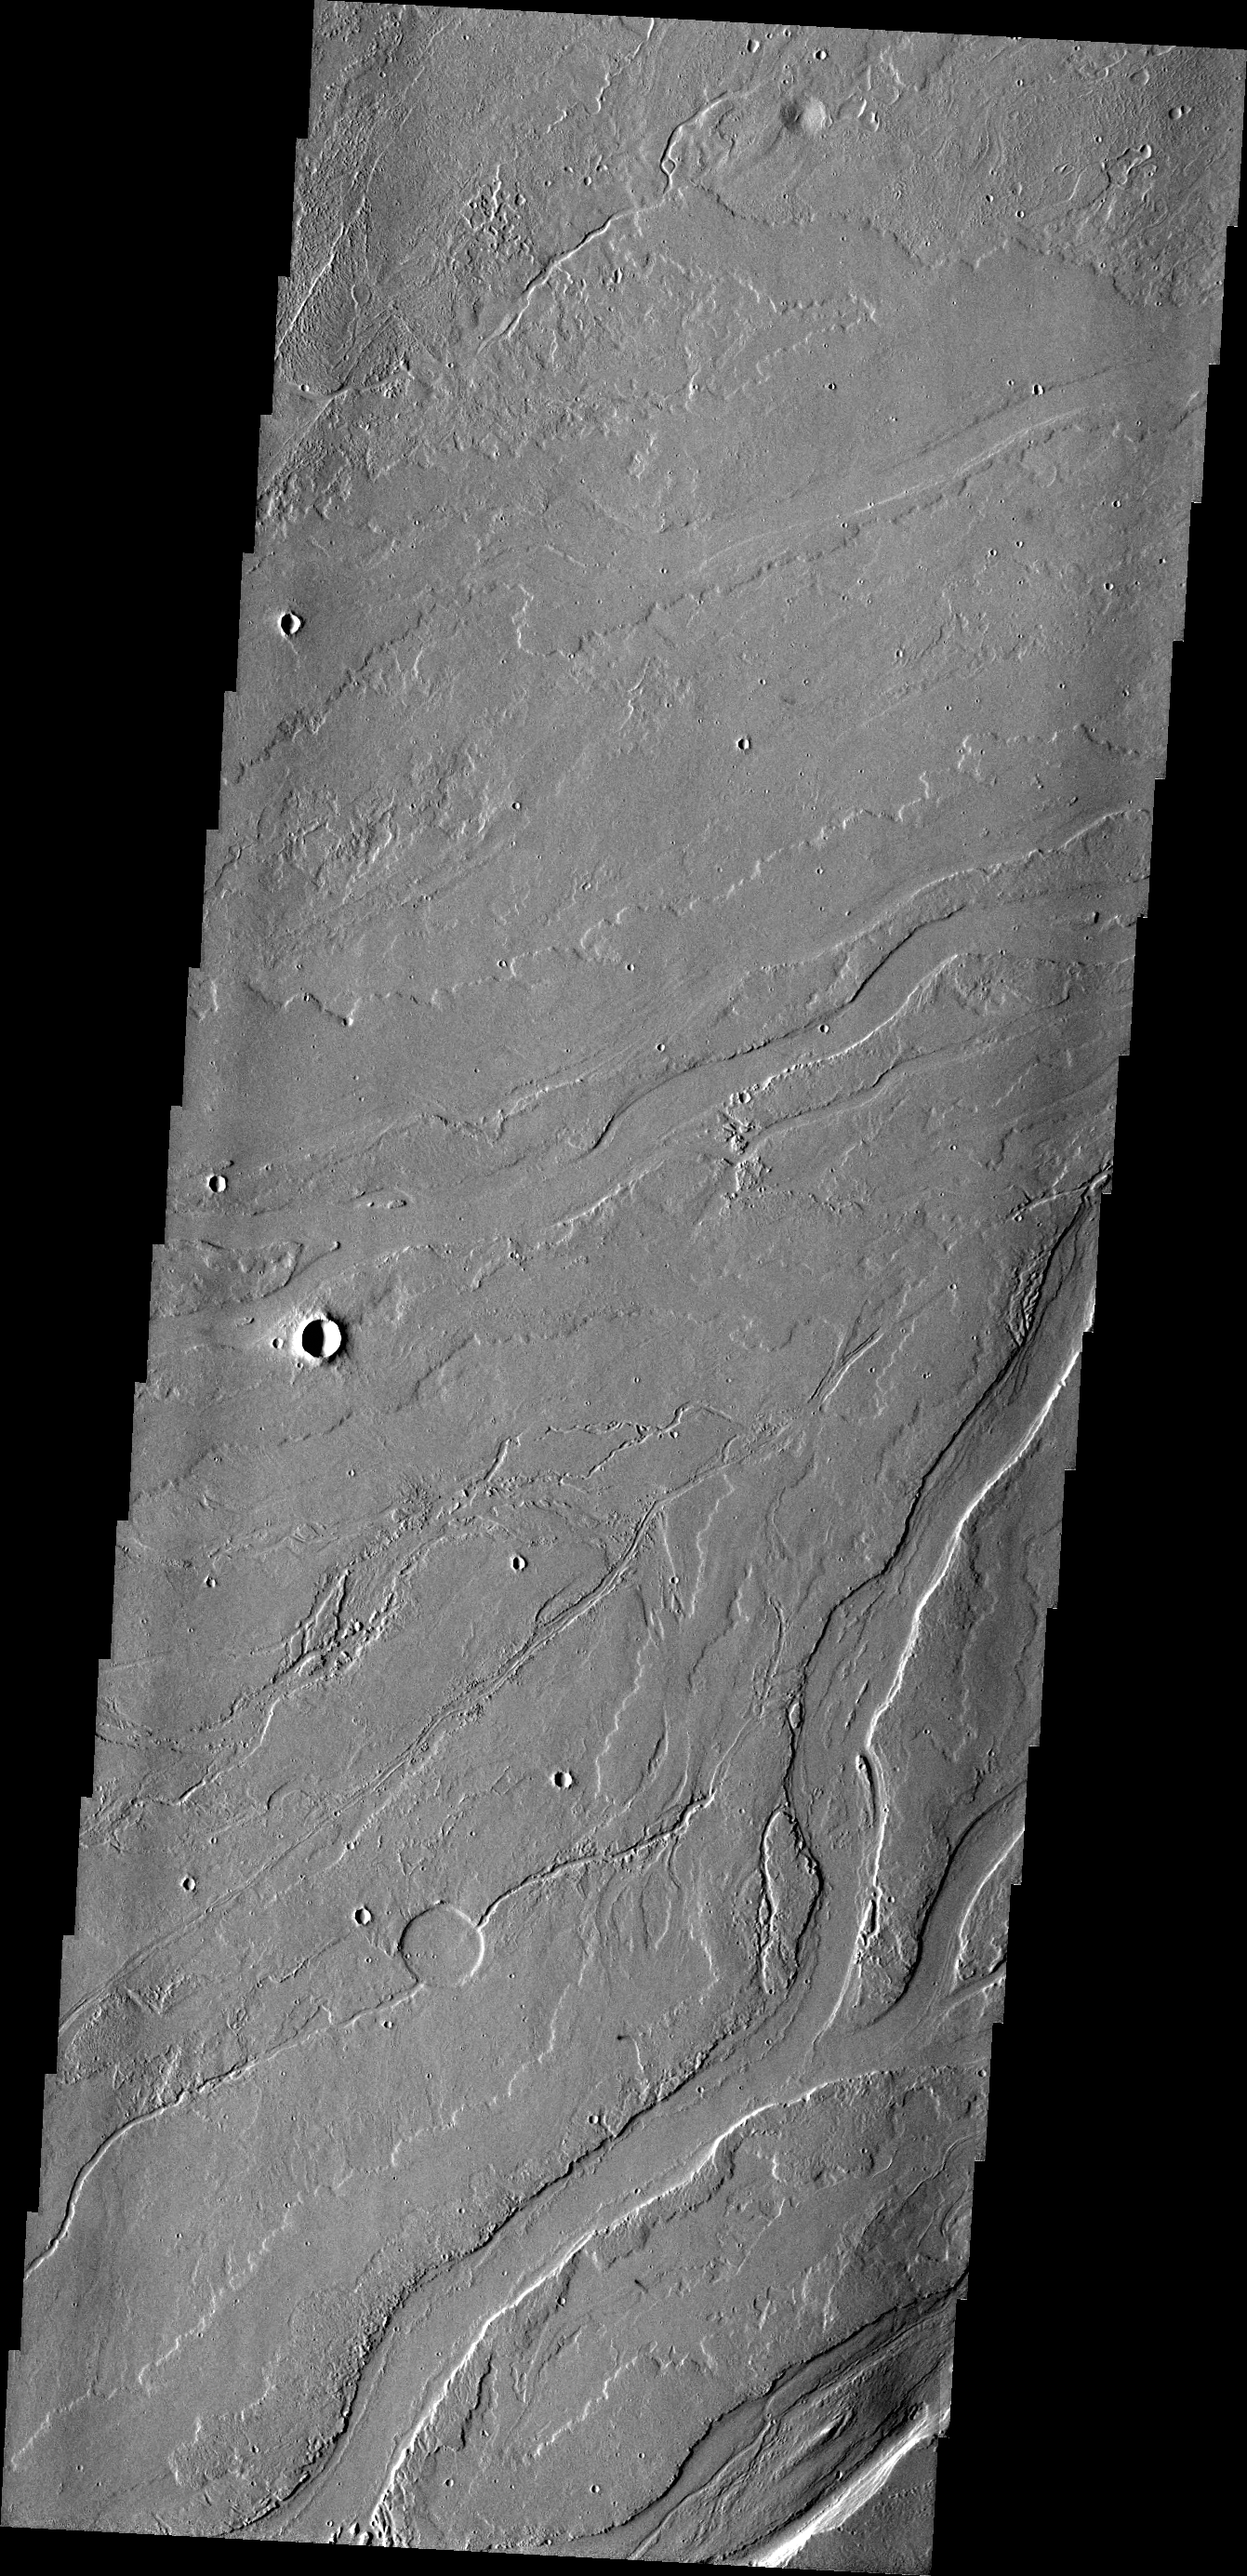

Lava Channels

This VIS image of the Tharsis plains contains numerous channels, which were likely created by the flow of lava.

Credit: NASA/JPL/ASU